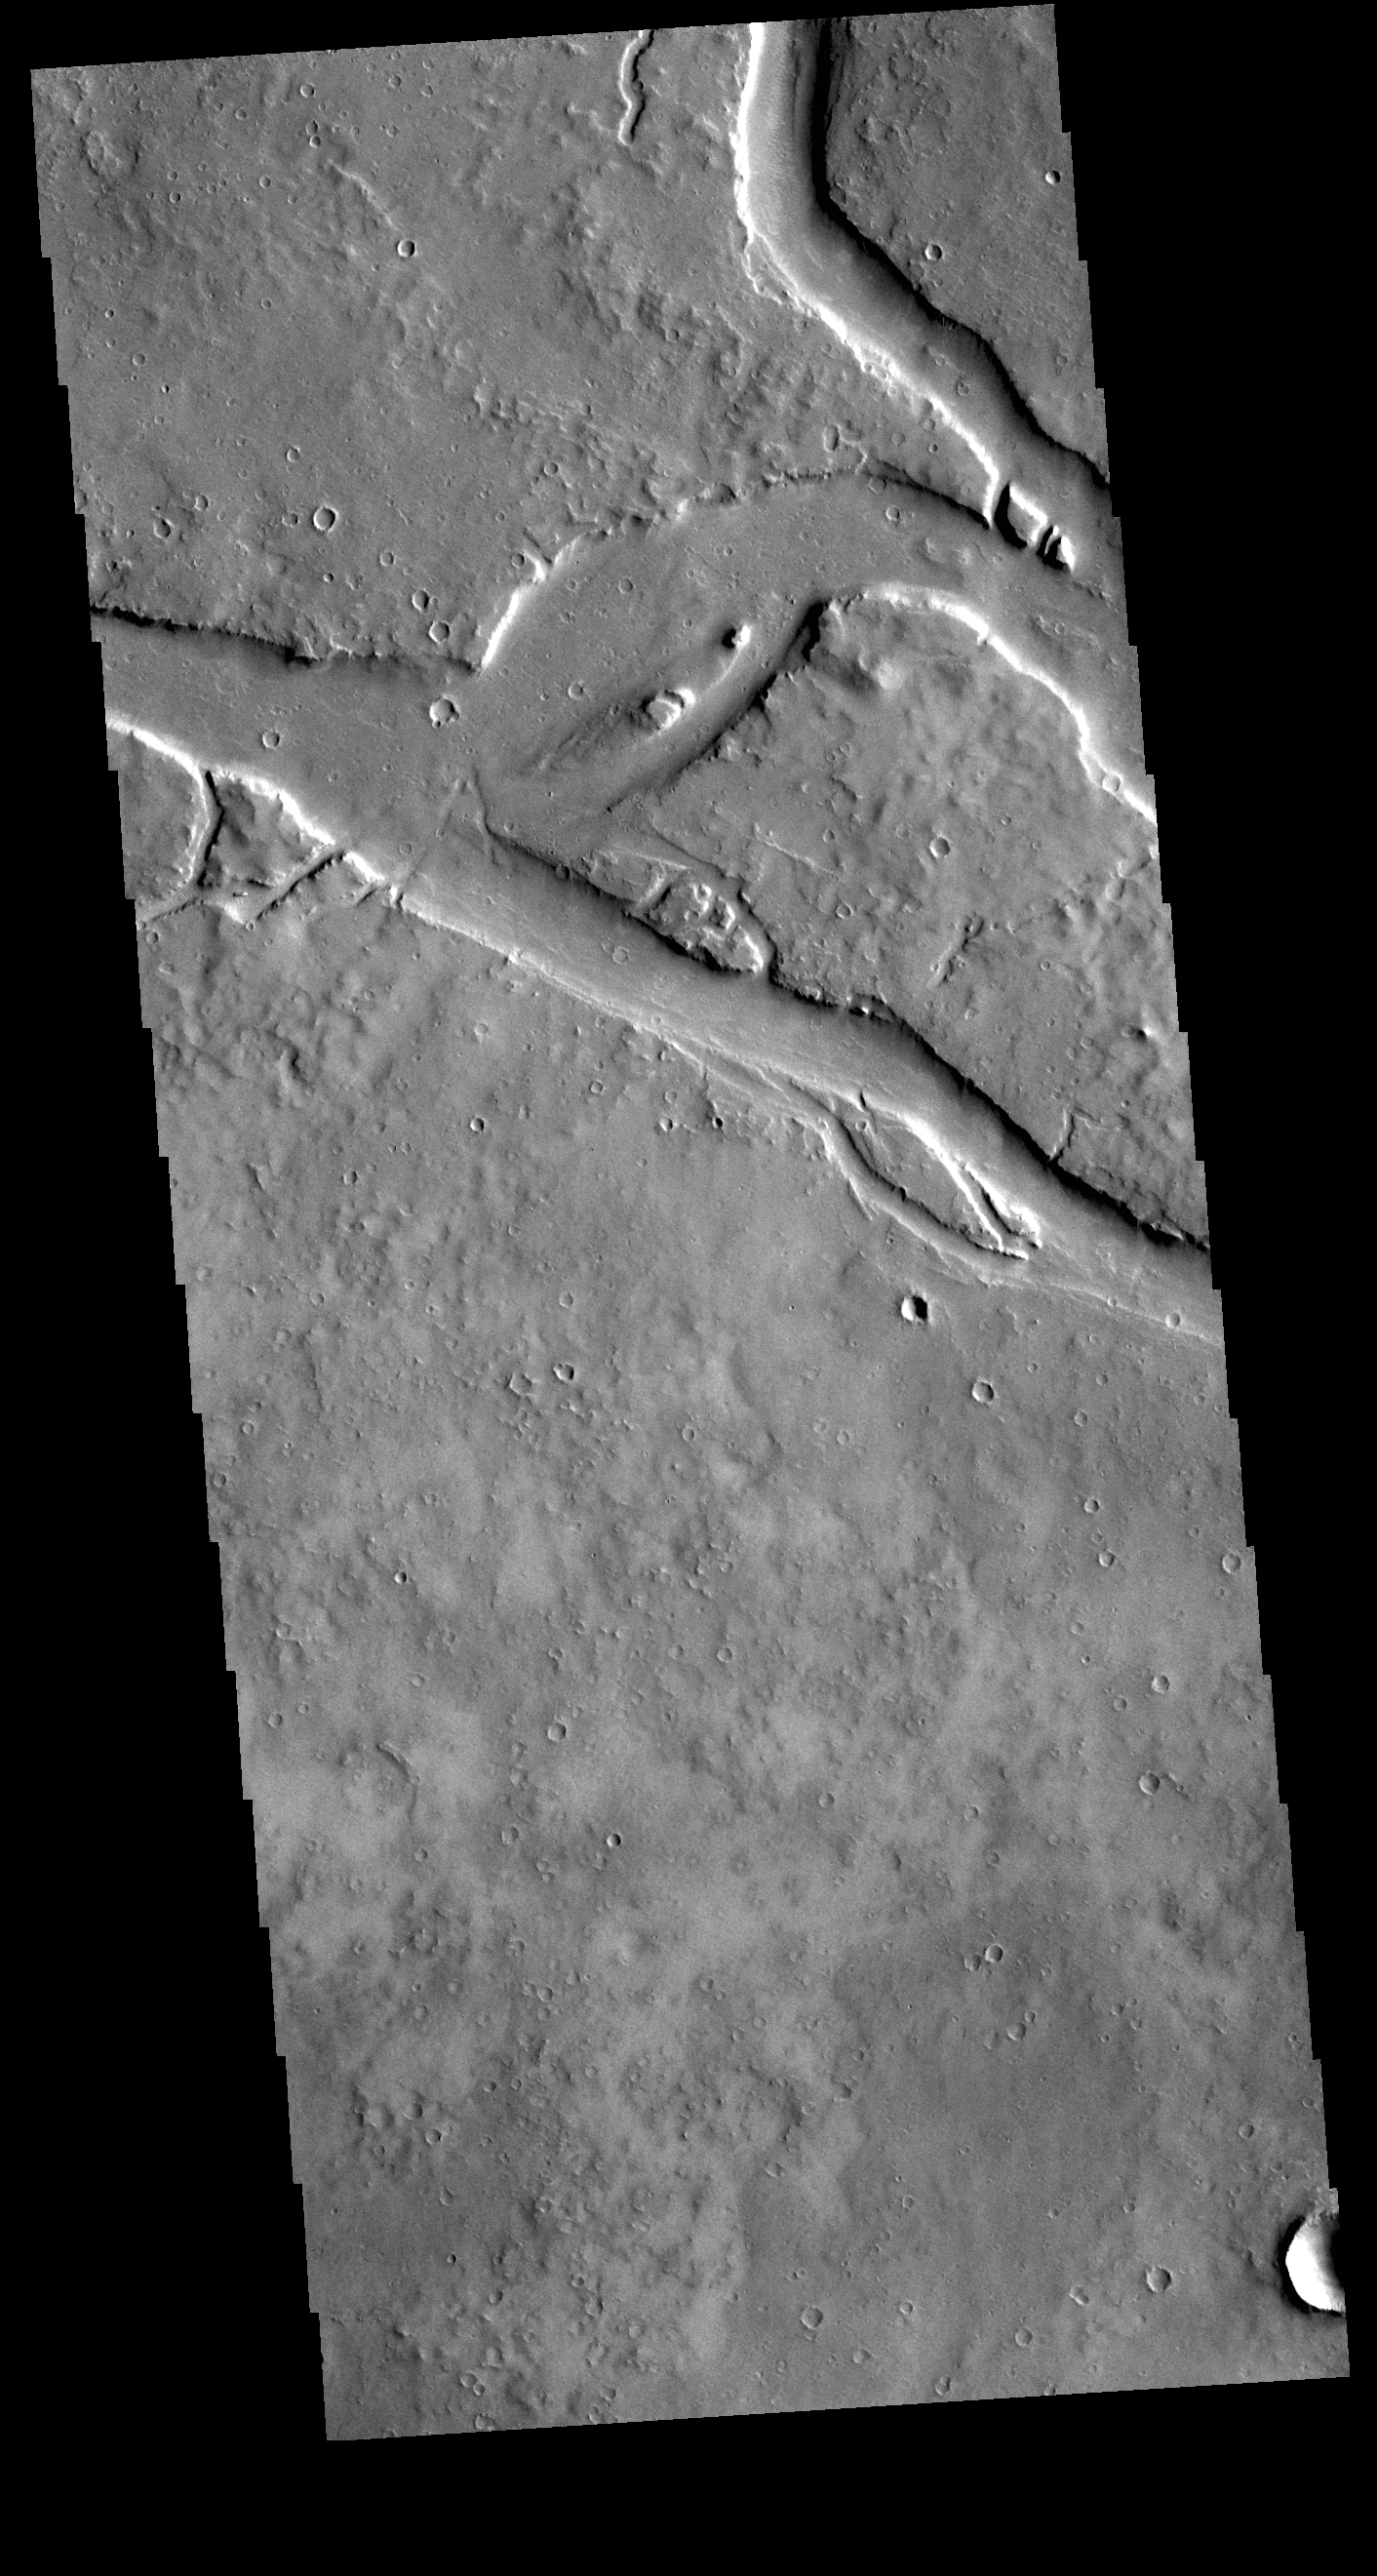

Granicus Valles

This VIS image shows a section of Granicus Valles, one of several channel systems that originate near the western margin of the Elysium Mons volcanic complex. The channel system is approximately 750 km (466 miles) long. It is likely that both water and lava played a part in creating the channel.

Credit: NASA/JPL-Caltech/ASU